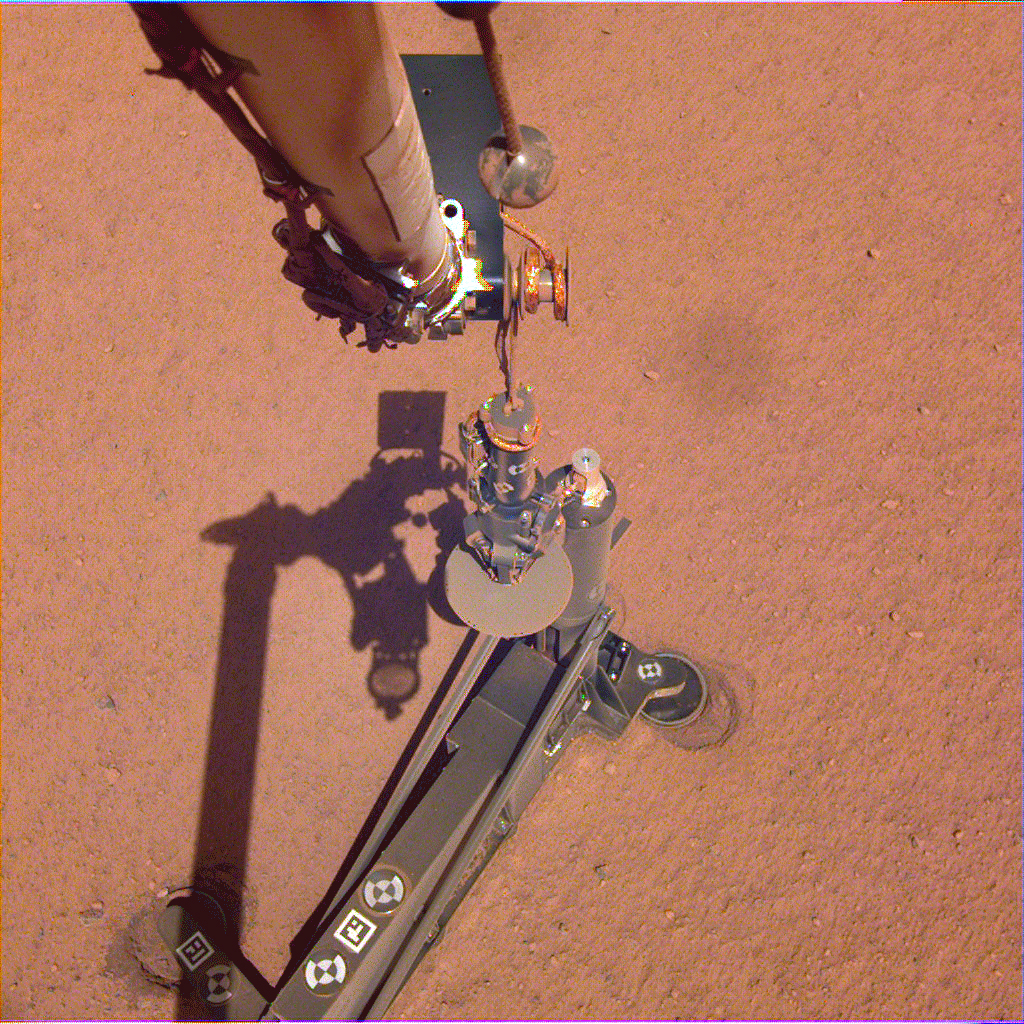

Arm Camera: InSight Lifts the Mole’s Support Structure

On June 28, 2019, NASA’s InSight lander used its robotic arm to move the support structure for its digging instrument, informally called the “mole.” This view was captured by the Instrument Deployment Camera on the spacecraft’s robotic arm.

Lifting the support structure had been done in three steps, a little bit at a time, to ensure the mole wasn’t pulled out of the soil. Moving the structure out of the way will give the InSight team a better look at the mole and allow them to try to help it dig.

JPL manages InSight for NASA’s Science Mission Directorate. InSight is part of NASA’s Discovery Program, managed by the agency’s Marshall Space Flight Center in Huntsville, Alabama. Lockheed Martin Space in Denver built the InSight spacecraft, including its cruise stage and lander, and supports spacecraft operations for the mission.

A number of European partners, including France’s Centre National d’Études Spatiales (CNES) and the German Aerospace Center (DLR), are supporting the InSight mission. CNES and the Institut de Physique du Globe de Paris (IPGP) provided the Seismic Experiment for Interior Structure (SEIS) instrument, with significant contributions from the Max Planck Institute for Solar System Research (MPS) in Germany, the Swiss Institute of Technology (ETH) in Switzerland, Imperial College and Oxford University in the United Kingdom, and JPL. DLR provided the Heat Flow and Physical Properties Package (HP3) instrument, with significant contributions from the Space Research Center (CBK) of the Polish Academy of Sciences and Astronika in Poland. Spain’s Centro de Astrobiología (CAB) supplied the wind sensors.

Credit: NASA/JPL-Caltech